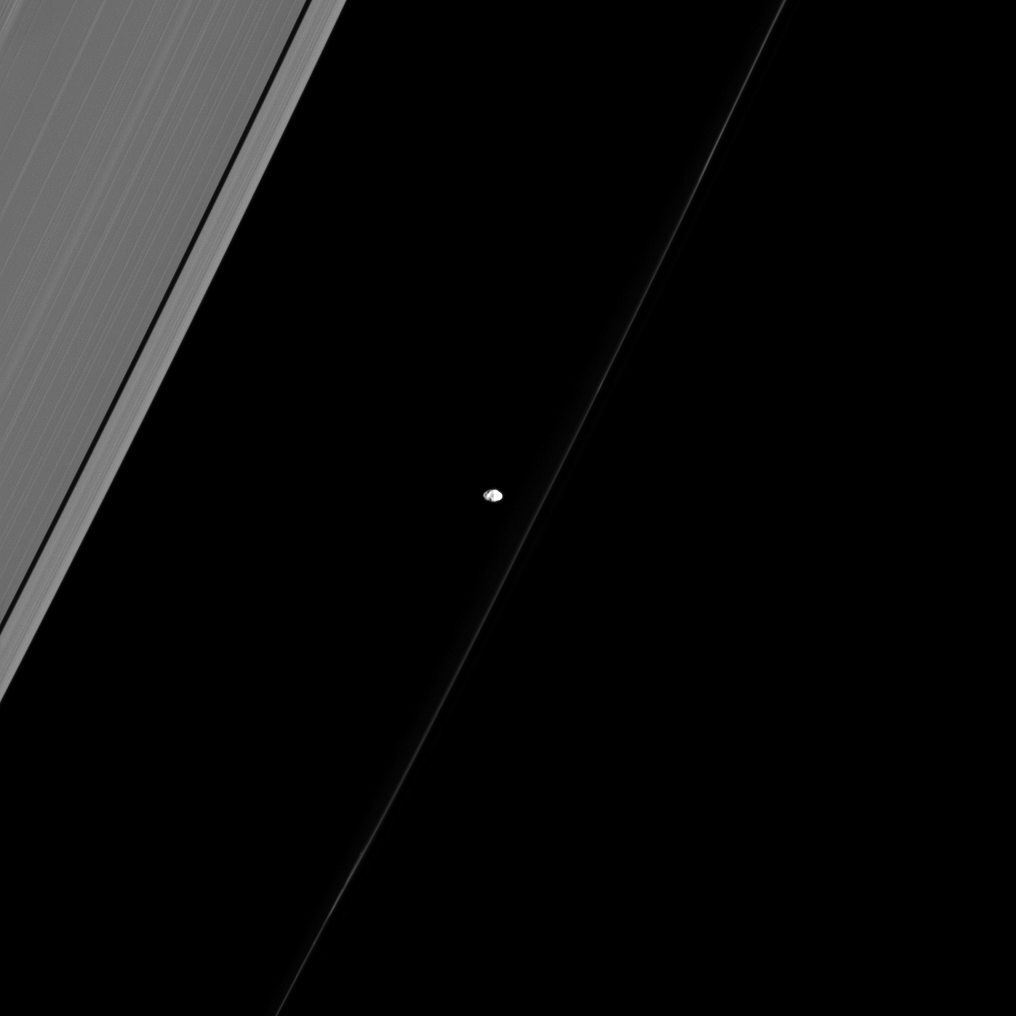

Pointing Toward Saturn

Similar to many of the small, inner moons of Saturn, Prometheus points its long axis at Saturn as if giving us directions to the planet.

Prometheus (53 miles or 86 kilometers across), like most small moons, is not spherical. Astronomers think that the shapes of these moons hold clues to their origins and evolutions.

This view looks toward the sunlit side of the rings from about 37 degrees above the ringplane. The image was taken in visible light with the Cassini spacecraft narrow-angle camera on Sept. 10, 2013.

The view was acquired at a distance of approximately 621,000 miles (1 million kilometers) from Prometheus and at a Sun-Prometheus-spacecraft, or phase, angle of 34 degrees. Image scale is 4 miles (6 kilometers) per pixel.

The Cassini-Huygens mission is a cooperative project of NASA, the European Space Agency and the Italian Space Agency. The Jet Propulsion Laboratory, a division of the California Institute of Technology in Pasadena, manages the mission for NASA’s Science Mission Directorate, Washington, D.C. The Cassini orbiter and its two onboard cameras were designed, developed and assembled at JPL. The imaging operations center is based at the Space Science Institute in Boulder, Colo.

Credit: NASA/JPL-Caltech/Space Science Institute